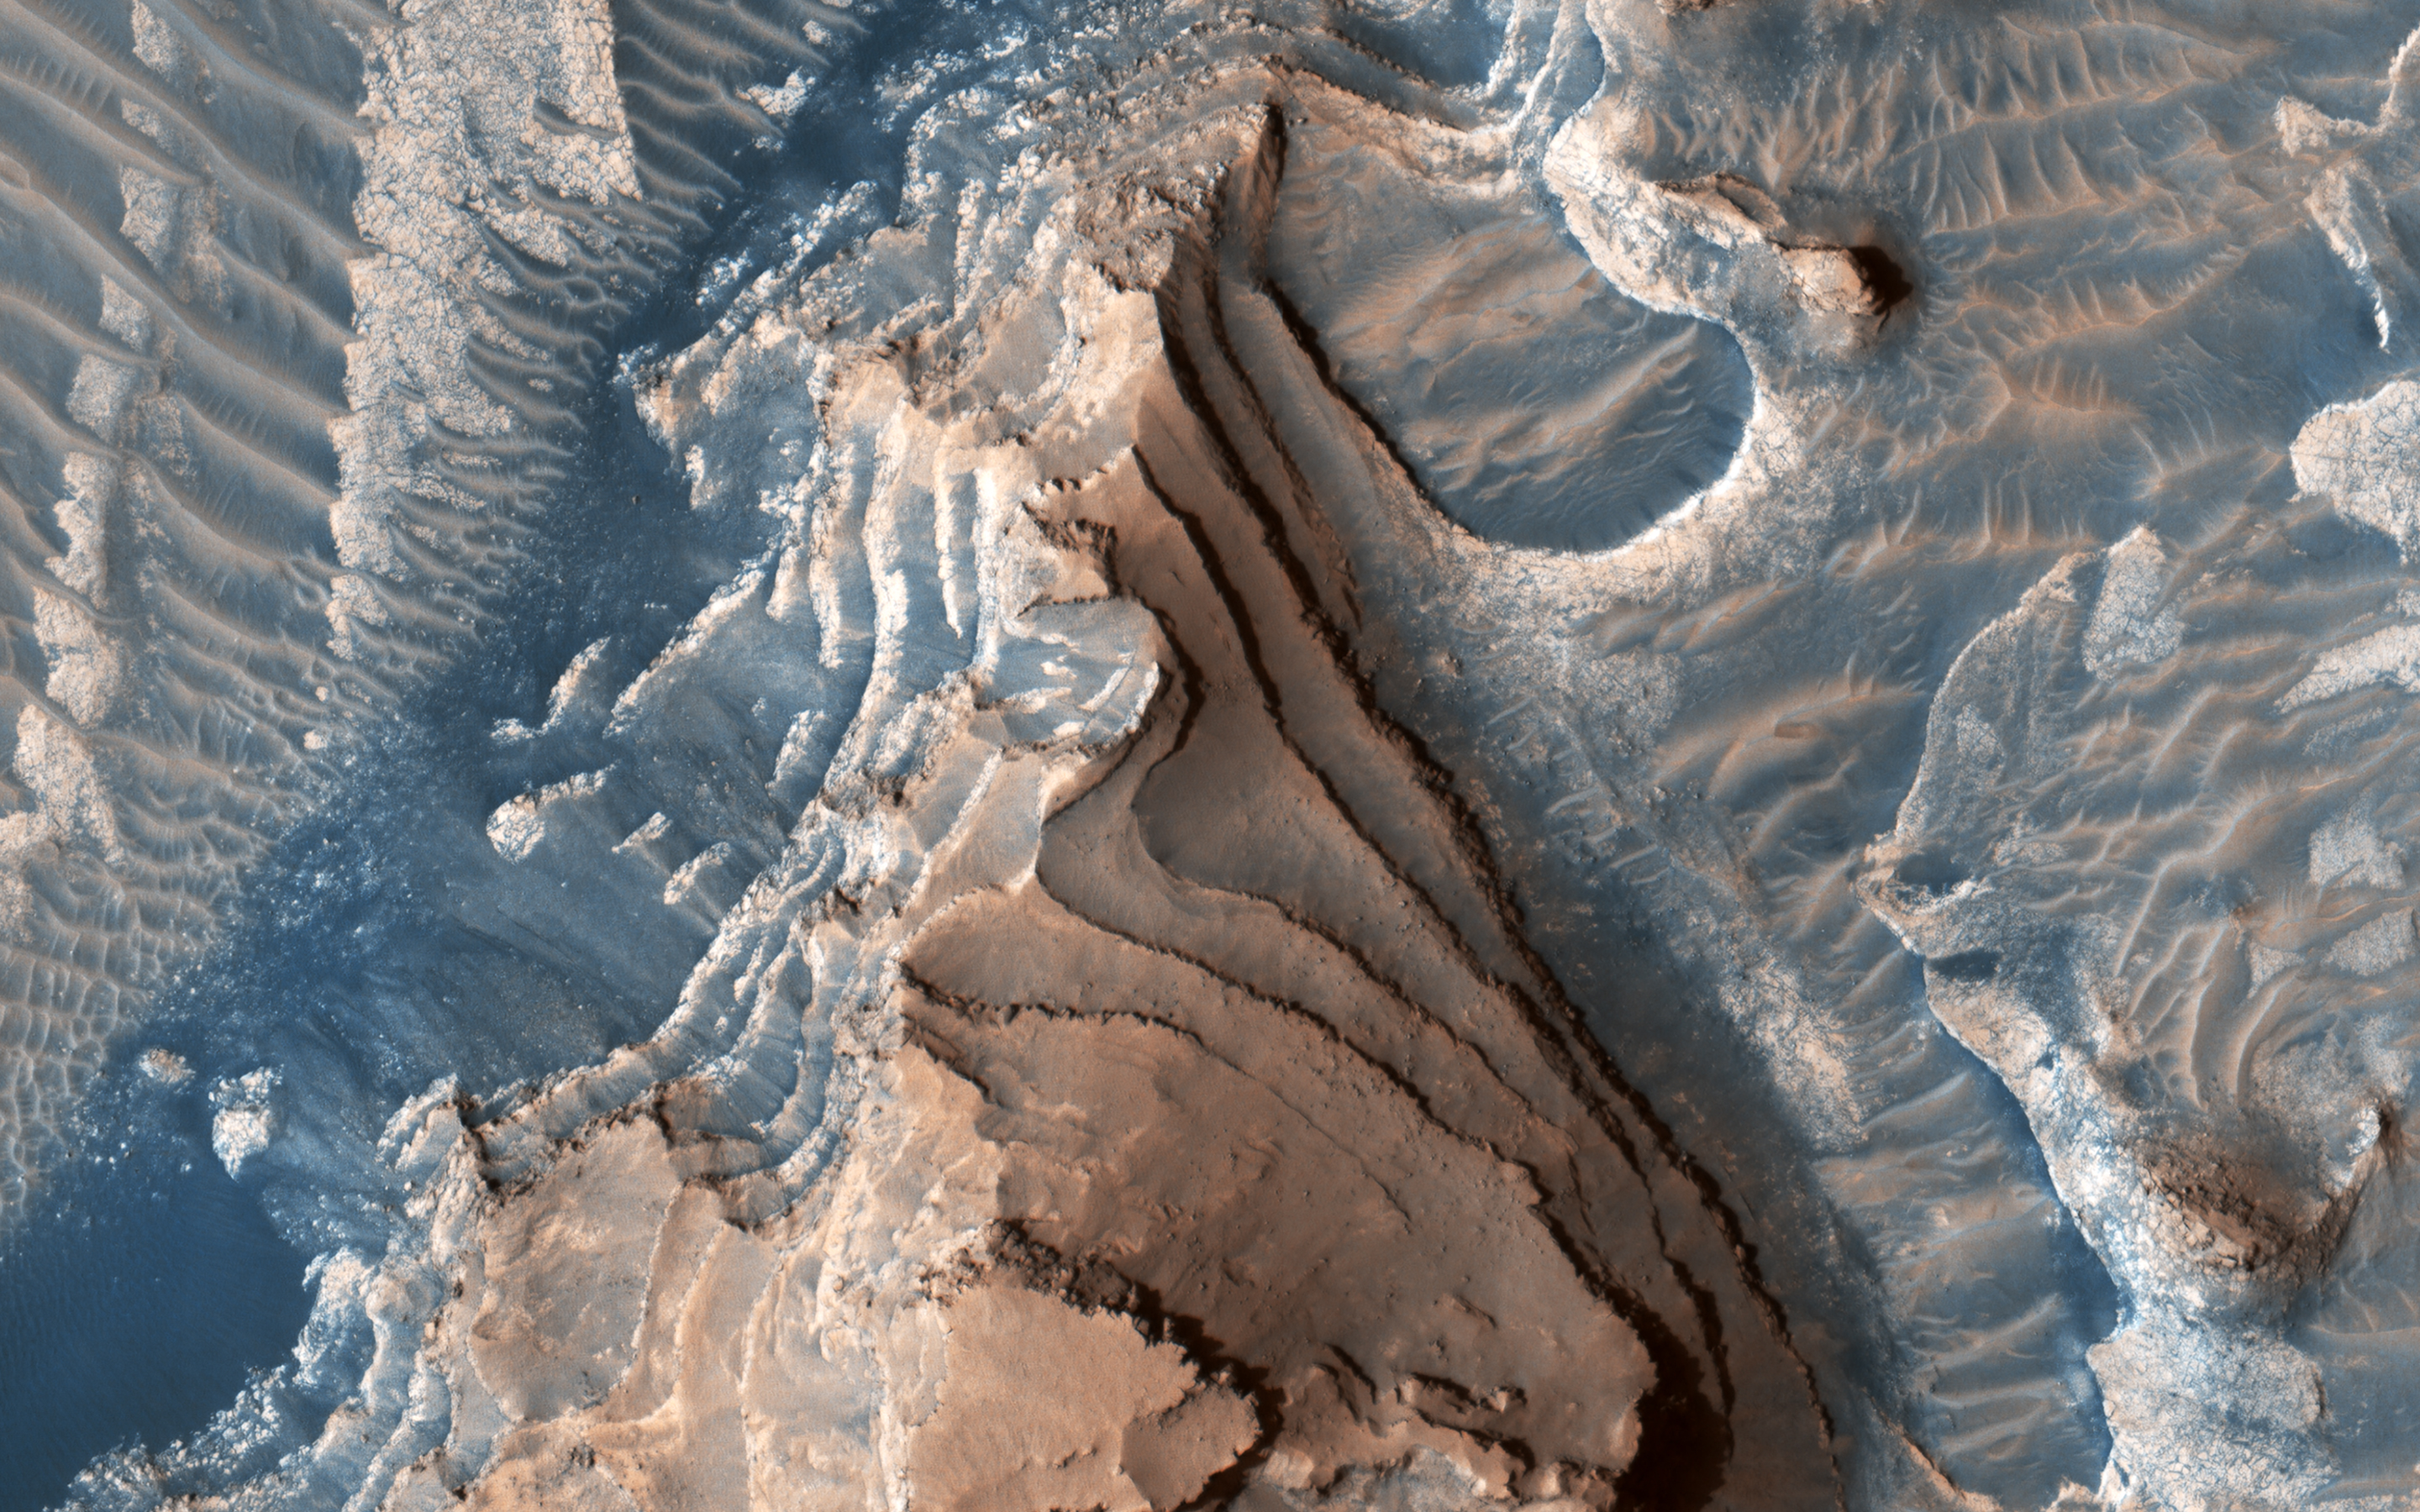

Layered Bedrock

This un-named crater in southwestern Arabia Terra contains a treasure!

Layered sediments are the key to the puzzle of Martian history. They tell us about the conditions that existed when the sediments were deposited, and how they changed over time.

This image shows an eroded mesa made up of rhythmically layered bedrock that seems to indicate cyclic deposition. The layers are accentuated by recent dark sand deposits that have accumulated on the benches of the brighter sediments. The plateau is topped by a younger set of layers that appear to be finer and less blocky than the older layers below, suggesting a different depositional environment. Similar layered sediments are found in nearby craters in southwestern Arabia Terra.

This image was requested by a member of the public who is interested in these deposits and will study them further by making a digital elevation model and measuring the thickness of the layers. Everyone is welcome to suggest interesting targets for HiRISE observations!

The map is projected here at a scale of 25 centimeters (9.8 inches) per pixel. (The original image scale is 27.5 centimeters [10.8 inches] per pixel [with 1 x 1 binning]; objects on the order of 82 centimeters [32.3 inches] across are resolved.) North is up.

The University of Arizona, in Tucson, operates HiRISE, which was built by Ball Aerospace & Technologies Corp., in Boulder, Colorado. NASA’s Jet Propulsion Laboratory, a division of Caltech in Pasadena, California, manages the Mars Reconnaissance Orbiter Project for NASA’s Science Mission Directorate, Washington.

Credit: NASA/JPL-Caltech/University of Arizona